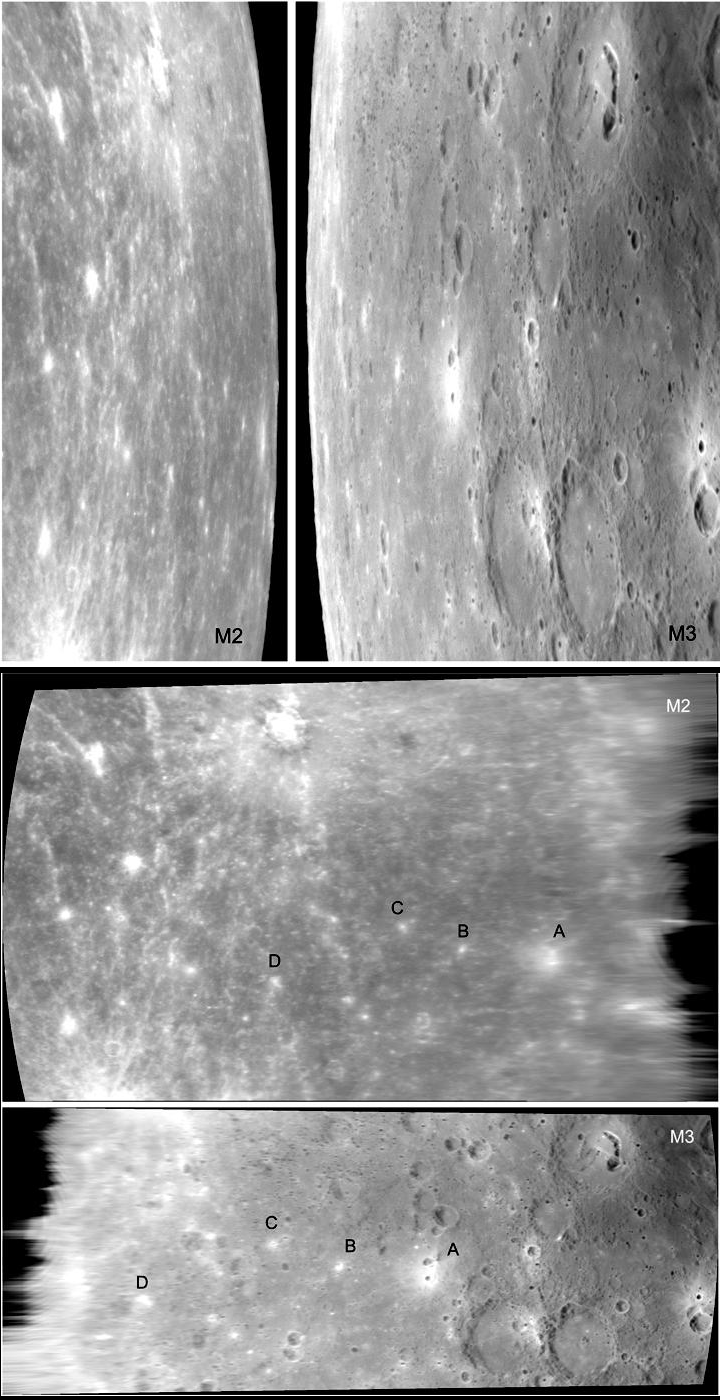

Look Back — Look Ahead

Can you tell that the two top images cover some of the same parts of Mercury? The top left image labeled “M2” was captured as the MESSENGER spacecraft looked back at Mercury while departing the planet after its second encounter. The view is eastward toward the limb (edge) of the planet. The top right image labeled “M3” was collected as MESSENGER approached Mercury for its third flyby. This time, the view is toward the western limb. The differing perspectives, foreshortening, and illumination conditions make it difficult to discern features visible in one image that also appear in the other. However, by placing the images into the same map projection the geometric distortion is largely removed. In the two lower views, the images are both in simple cylindrical projection, and we can recognize features common to both images. A few bright craters are labeled with letters to guide the eye. Images in map projection can be mosaicked together to produce a global image model of a planet’s surface.

Date Acquired: October 6, 2008 and September 29, 2009
Image Mission Elapsed Time (MET): 131774782 and 162744226
Instrument: Narrow Angle Camera (NAC) of the Mercury Dual Imaging System (MDIS)
Scale: The distance from “A” to “B” in the lower panel is about 300 kilometers (190 miles)

These images are from MESSENGER, a NASA Discovery mission to conduct the first orbital study of the innermost planet, Mercury. For information regarding the use of images, see the MESSENGER image use policy.

Credit: NASA/Johns Hopkins University Applied Physics Laboratory/Carnegie Institution of Washington